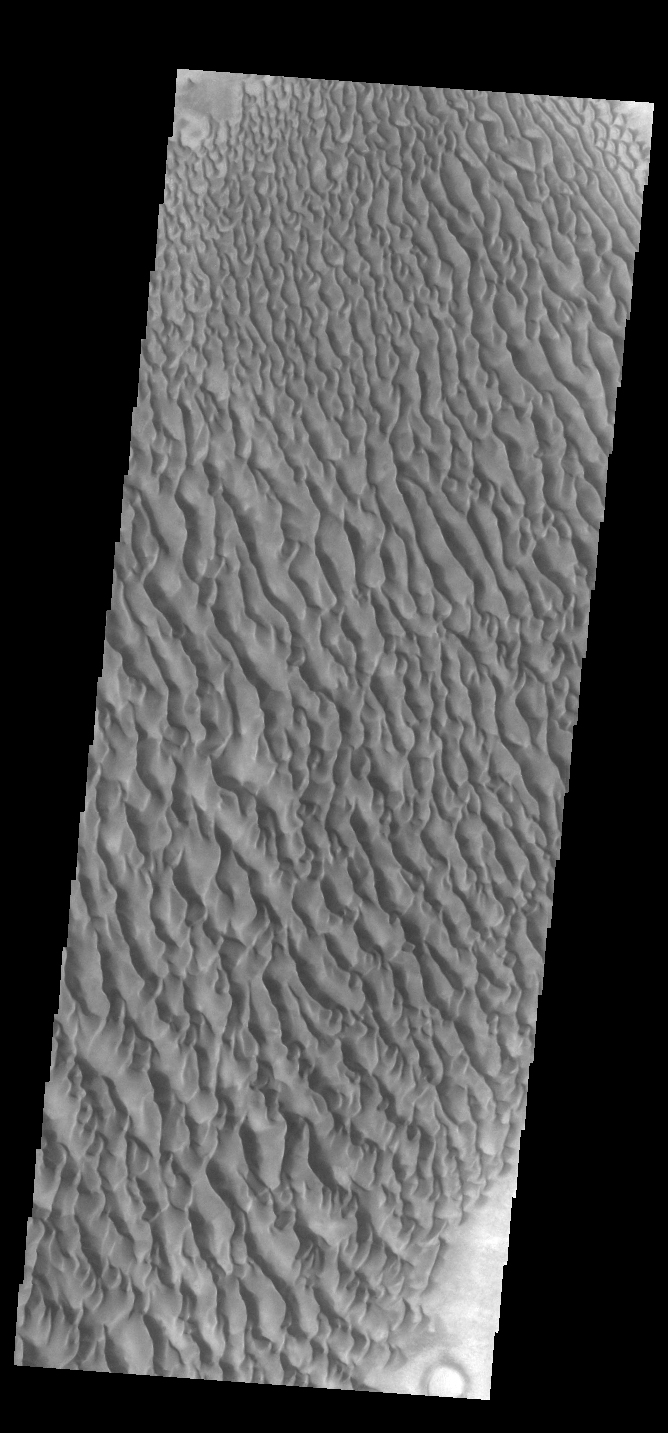

Proctor Crater Dunes

This VIS image displays sand dunes within Proctor Crater. These dunes are composed of basaltic sand that has collected in the bottom of the crater. The topographic depression of the crater forms a sand trap that prevents the sand from escaping. Dune fields are common in the bottoms of craters on Mars and appear as dark splotches that often lean up against the downwind walls of the craters. Dunes are useful for studying both the geology and meteorology of Mars. The sand forms by erosion of larger rocks, but it is unclear when and where this erosion took place on Mars or how such large volumes of sand could be formed. The dunes also indicate the local wind directions by their morphology. In this case, there are few clear slipfaces that would indicate the downwind direction. The crests of the dunes also typically run north-south in the image. This dune form indicates that there are probably two prevailing wind directions that run east and west (left to right and right to left). Proctor Crater is located in Noachis Terra and is 168 km (104 miles) in diameter.

Credit: NASA/JPL-Caltech/ASU